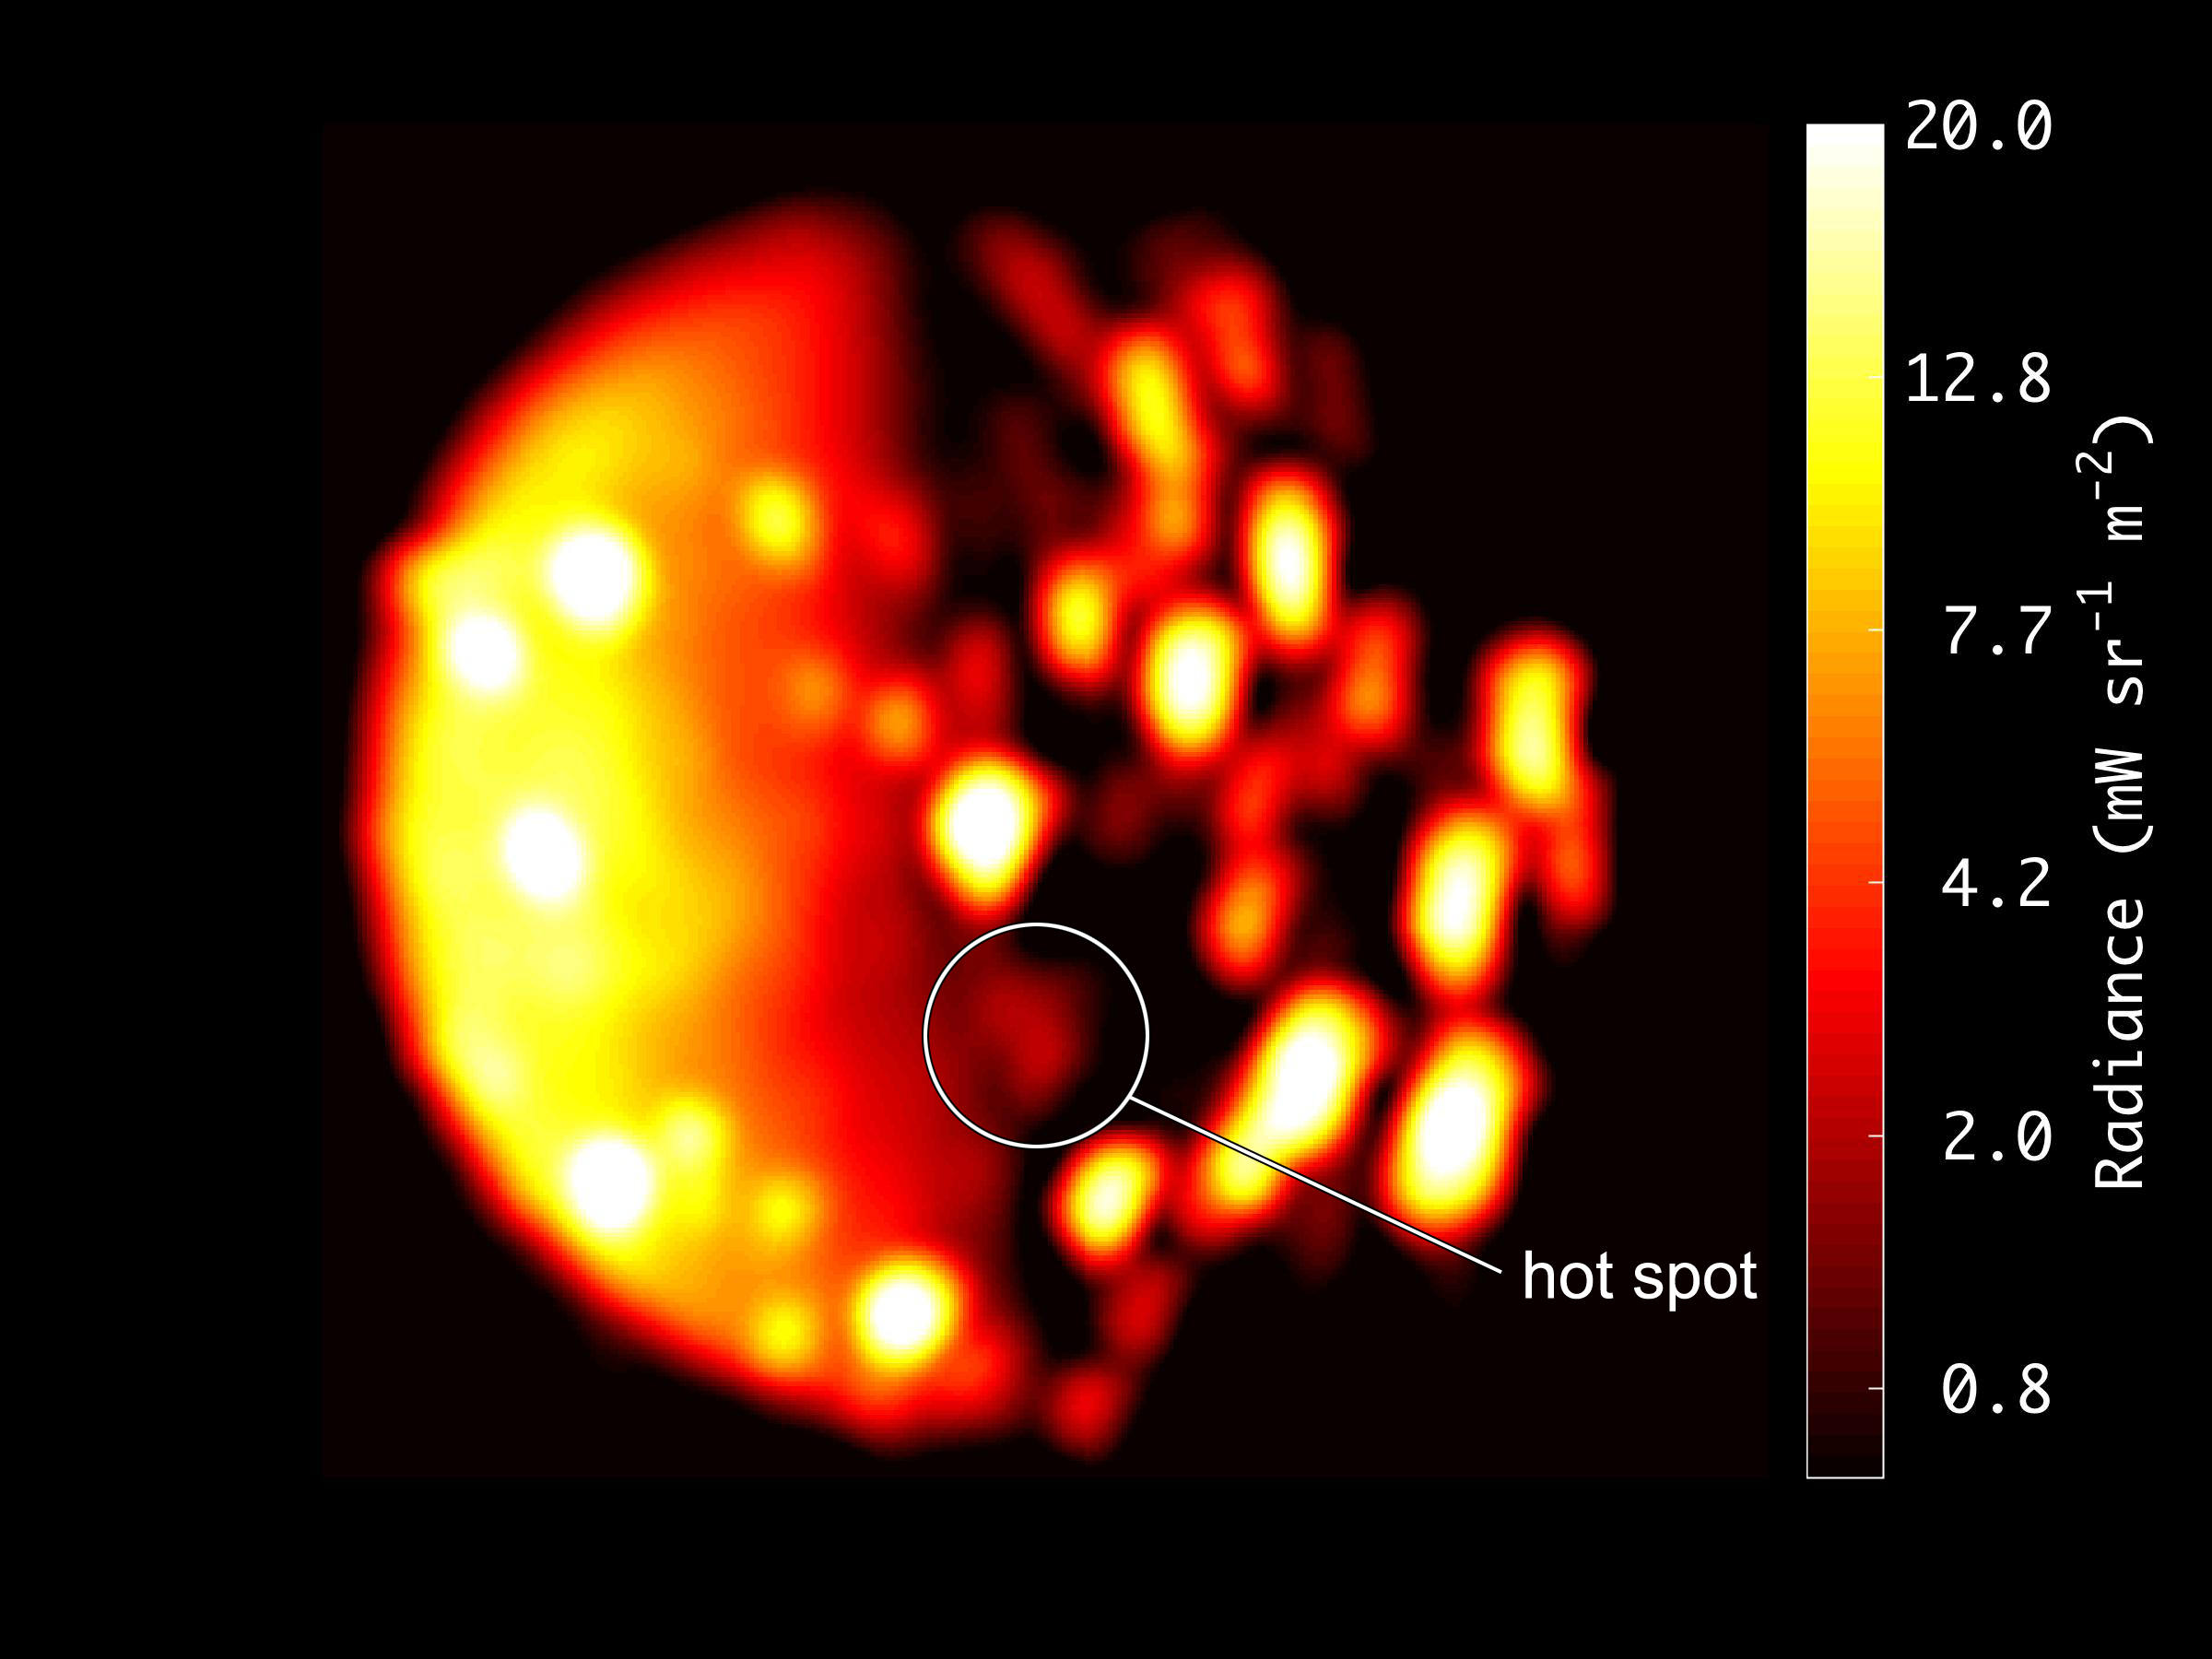

Location of Io’s New Hotspot

This annotated image highlights the location of the new heat source close to the south pole of Io. The image was generated from data collected on Dec. 16, 2017, by the Jovian Infrared Auroral Mapper (JIRAM) instrument aboard NASA’s Juno mission when the spacecraft was about 290,000 miles (470,000 kilometers) from the Jovian moon. The scale to the right of image depicts of the range of temperatures displayed in the infrared image. Higher recorded temperatures are characterized in brighter colors — lower temperatures in darker colors.

More information about Juno is online at http://www.nasa.gov/juno and http://missionjuno.swri.edu.

NASA’s Jet Propulsion Laboratory manages the Juno mission for the principal investigator, Scott Bolton, of Southwest Research Institute in San Antonio. Juno is part of NASA’s New Frontiers Program, which is managed at NASA’s Marshall Space Flight Center in Huntsville, Alabama, for NASA’s Science Mission Directorate. Lockheed Martin Space Systems, Denver, built the spacecraft. Caltech in Pasadena, California, manages JPL for NASA.

Credit: NASA/JPL-Caltech/SwRI/ASI/INAF/JIRAM